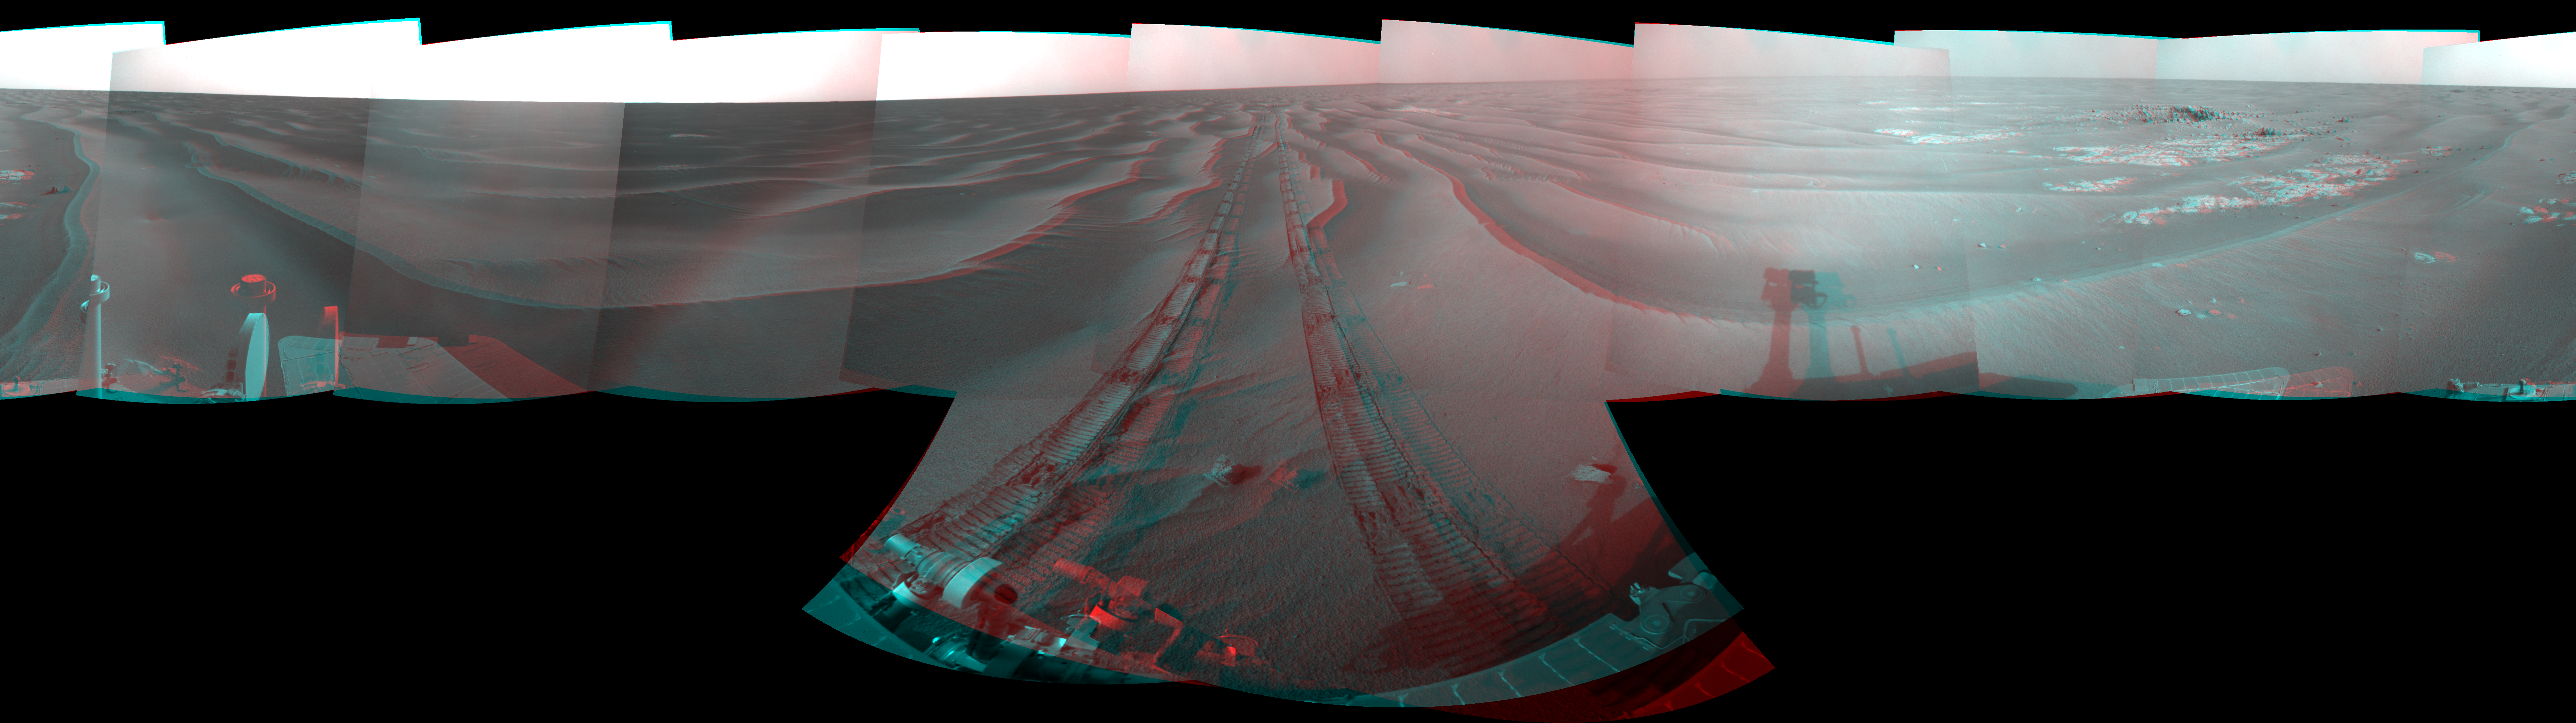

Opportunity’s Surroundings on Sol 1818 (Stereo)

Left-eye view of a color stereo pair for PIA11846

Right-eye view of a color stereo pair for PIA11846

NASA’s Mars Exploration Rover Opportunity used its navigation camera to take the images combined into this full-circle view of the rover’s surroundings during the 1,818th Martian day, or sol, of Opportunity’s surface mission (March 5, 2009). South is at the center; north at both ends.

This view combines images from the left-eye and right-eye sides of the navigation camera. It appears three-dimensional when viewed through red-blue glasses with the red lens on the left.

The rover had driven 80.3 meters (263 feet) southward earlier on that sol. Tracks from the drive recede northward in this view.

The terrain in this portion of Mars’ Meridiani Planum region includes dark-toned sand ripples and lighter-toned bedrock.

This view is presented as a cylindrical-perspective projection with geometric seam correction.

Credit: NASA/JPL-Caltech